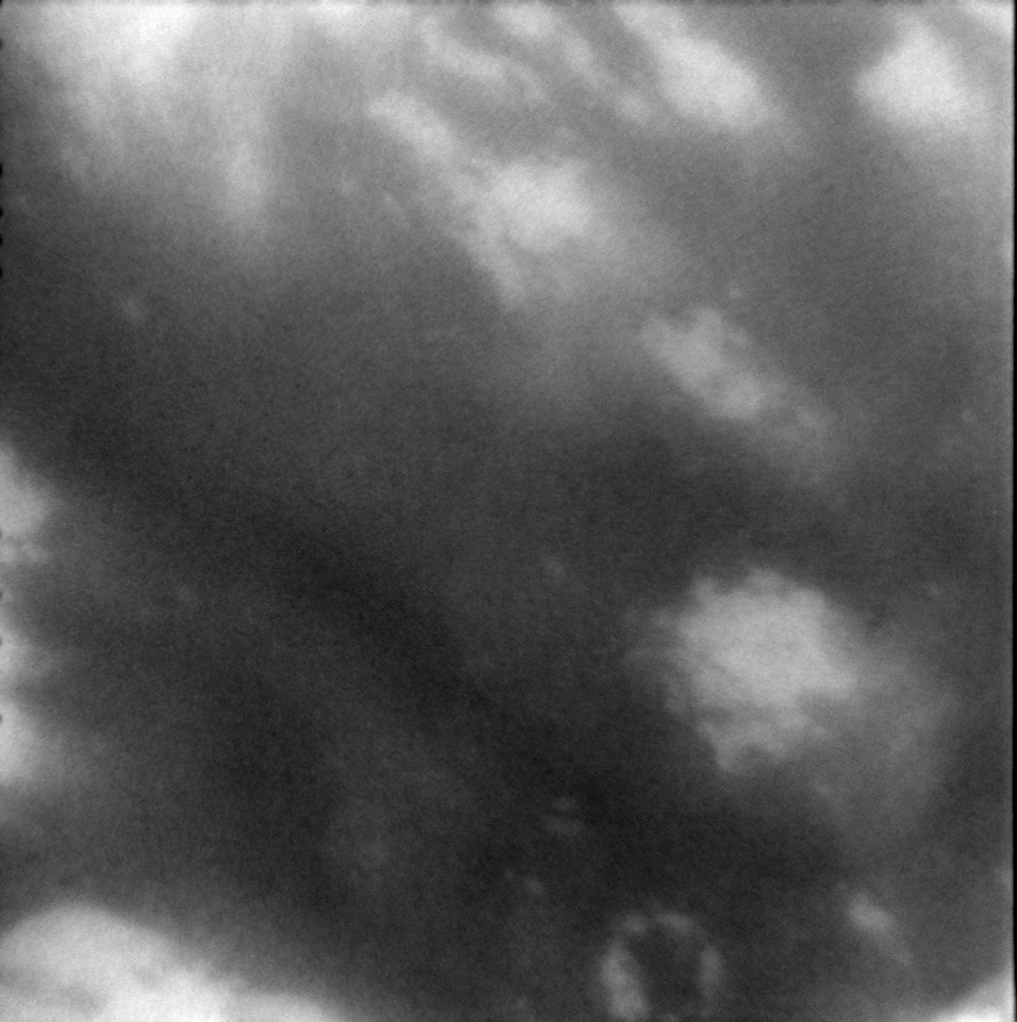

Titan’s Dark Terrain

This view from Cassini’s second close flyby of Titan on Dec. 13, 2004 shows bright material within the large dark region west of Xanadu. The area in this image is a region that has not previously been seen by Cassini at this high resolution.

The image was taken with the Cassini spacecraft narrow angle camera at a distance of approximately 125,900 kilometers (78,200 miles) from Titan, using a filter centered at 938 nanometers that emphasizes the moon’s surface and clouds. The image scale is 735 meters (2,400 feet) per pixel.

The Cassini-Huygens mission is a cooperative project of NASA, the European Space Agency and the Italian Space Agency. The Jet Propulsion Laboratory, a division of the California Institute of Technology in Pasadena, manages the mission for NASA’s Science Mission Directorate, Washington, D.C. The Cassini orbiter and its two onboard cameras were designed, developed and assembled at JPL. The imaging team is based at the Space Science Institute, Boulder, Colo.

Credit: NASA/JPL/Space Science Institute